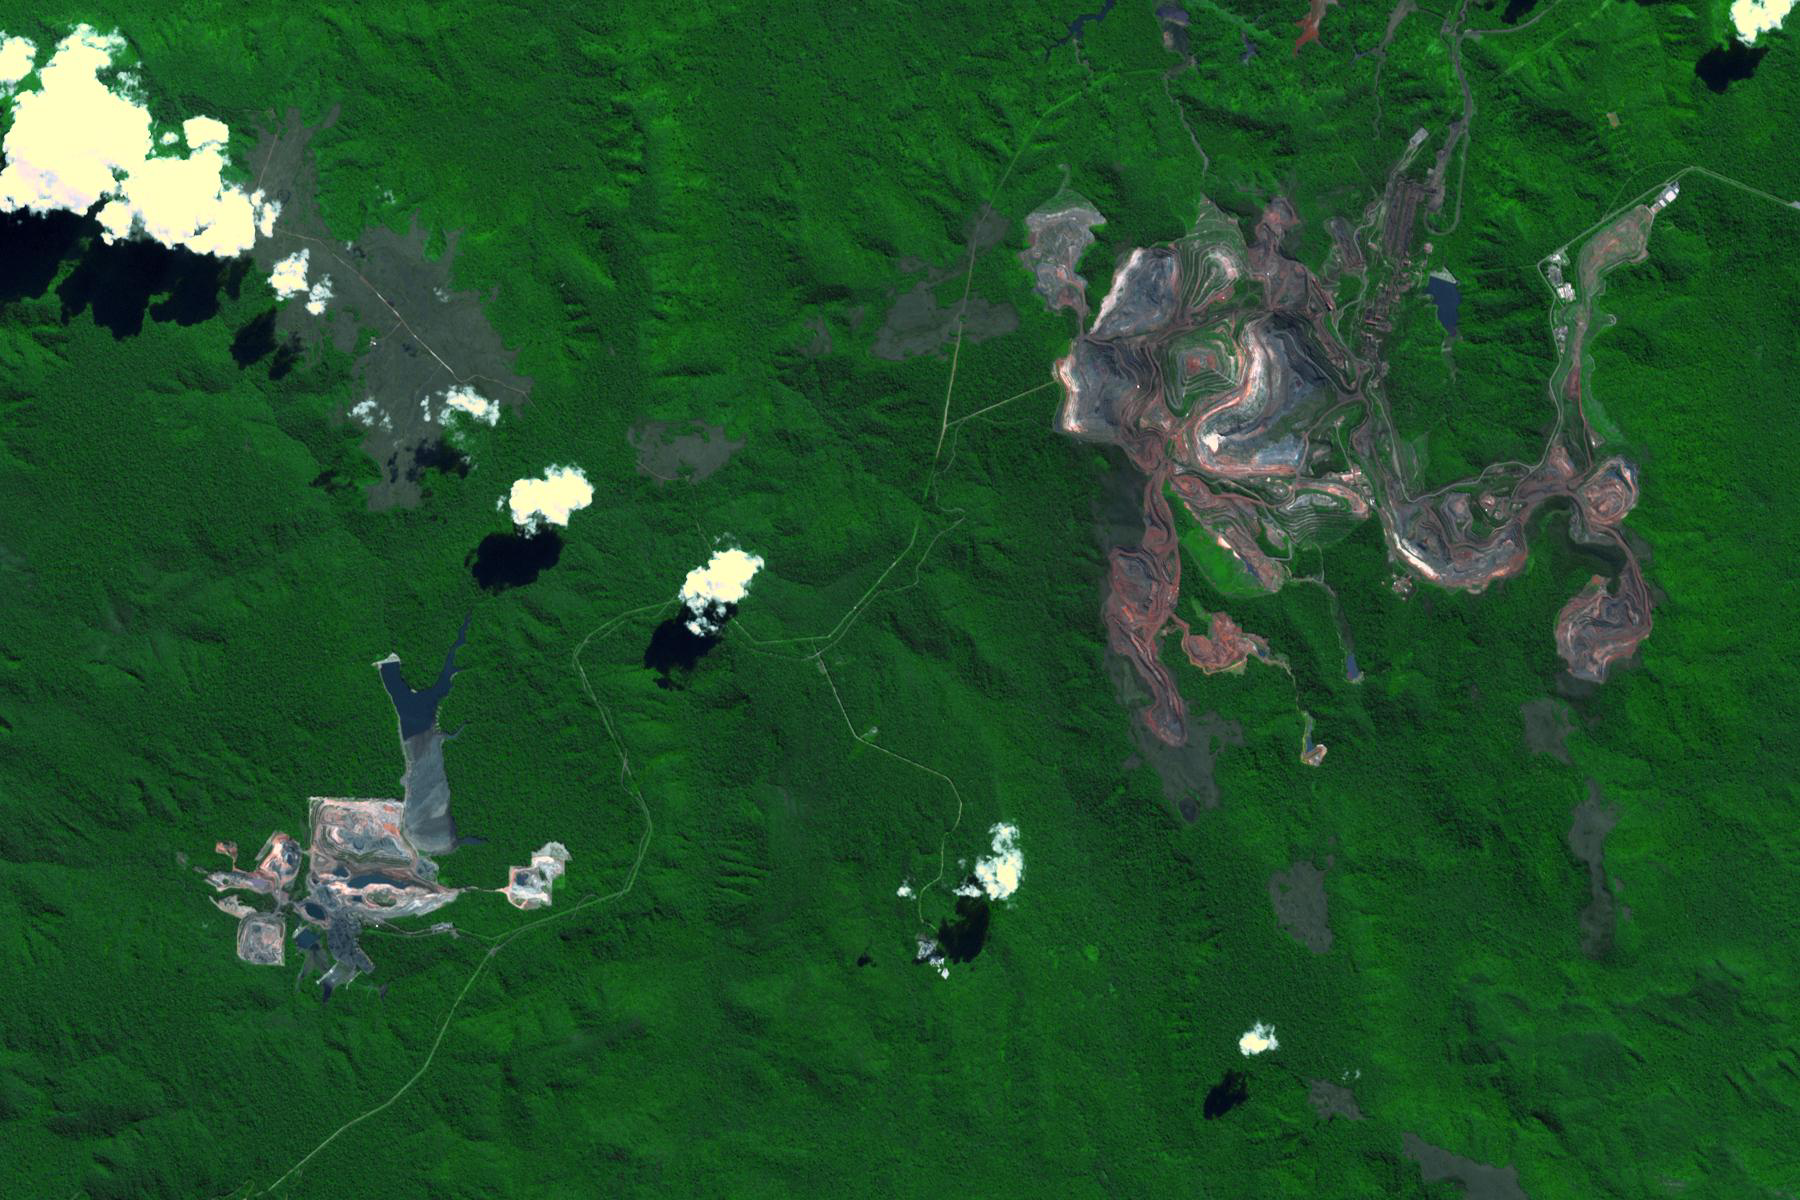

Carajas Mine, Brazil

The Carajas Mine is the largest open-pit iron ore mine in the world. It is located in the state of Para, northern Brazil. The mine is estimated to contain over 7 billion tons of iron ore, plus gold, manganese, bauxite, copper and nickel. Ore is loaded into rail cars, and shipped to the Atlantic port city of Sao Luis over 250 kilometers away. The image was acquired June 19, 2017, covers an area of 18 by 27 kilometers, and is located at 6.1 degrees south, 50.2 degrees west.

With its 14 spectral bands from the visible to the thermal infrared wavelength region and its high spatial resolution of about 50 to 300 feet (15 to 90 meters), ASTER images Earth to map and monitor the changing surface of our planet. ASTER is one of five Earth-observing instruments launched Dec. 18, 1999, on Terra. The instrument was built by Japan’s Ministry of Economy, Trade and Industry. A joint U.S./Japan science team is responsible for validation and calibration of the instrument and data products.

The broad spectral coverage and high spectral resolution of ASTER provides scientists in numerous disciplines with critical information for surface mapping and monitoring of dynamic conditions and temporal change. Example applications are monitoring glacial advances and retreats; monitoring potentially active volcanoes; identifying crop stress; determining cloud morphology and physical properties; wetlands evaluation; thermal pollution monitoring; coral reef degradation; surface temperature mapping of soils and geology; and measuring surface heat balance.

The U.S. science team is located at NASA’s Jet Propulsion Laboratory in Pasadena, Calif. The Terra mission is part of NASA’s Science Mission Directorate, Washington.

Credit: NASA/METI/AIST/Japan Space Systems, and U.S./Japan ASTER Science Team